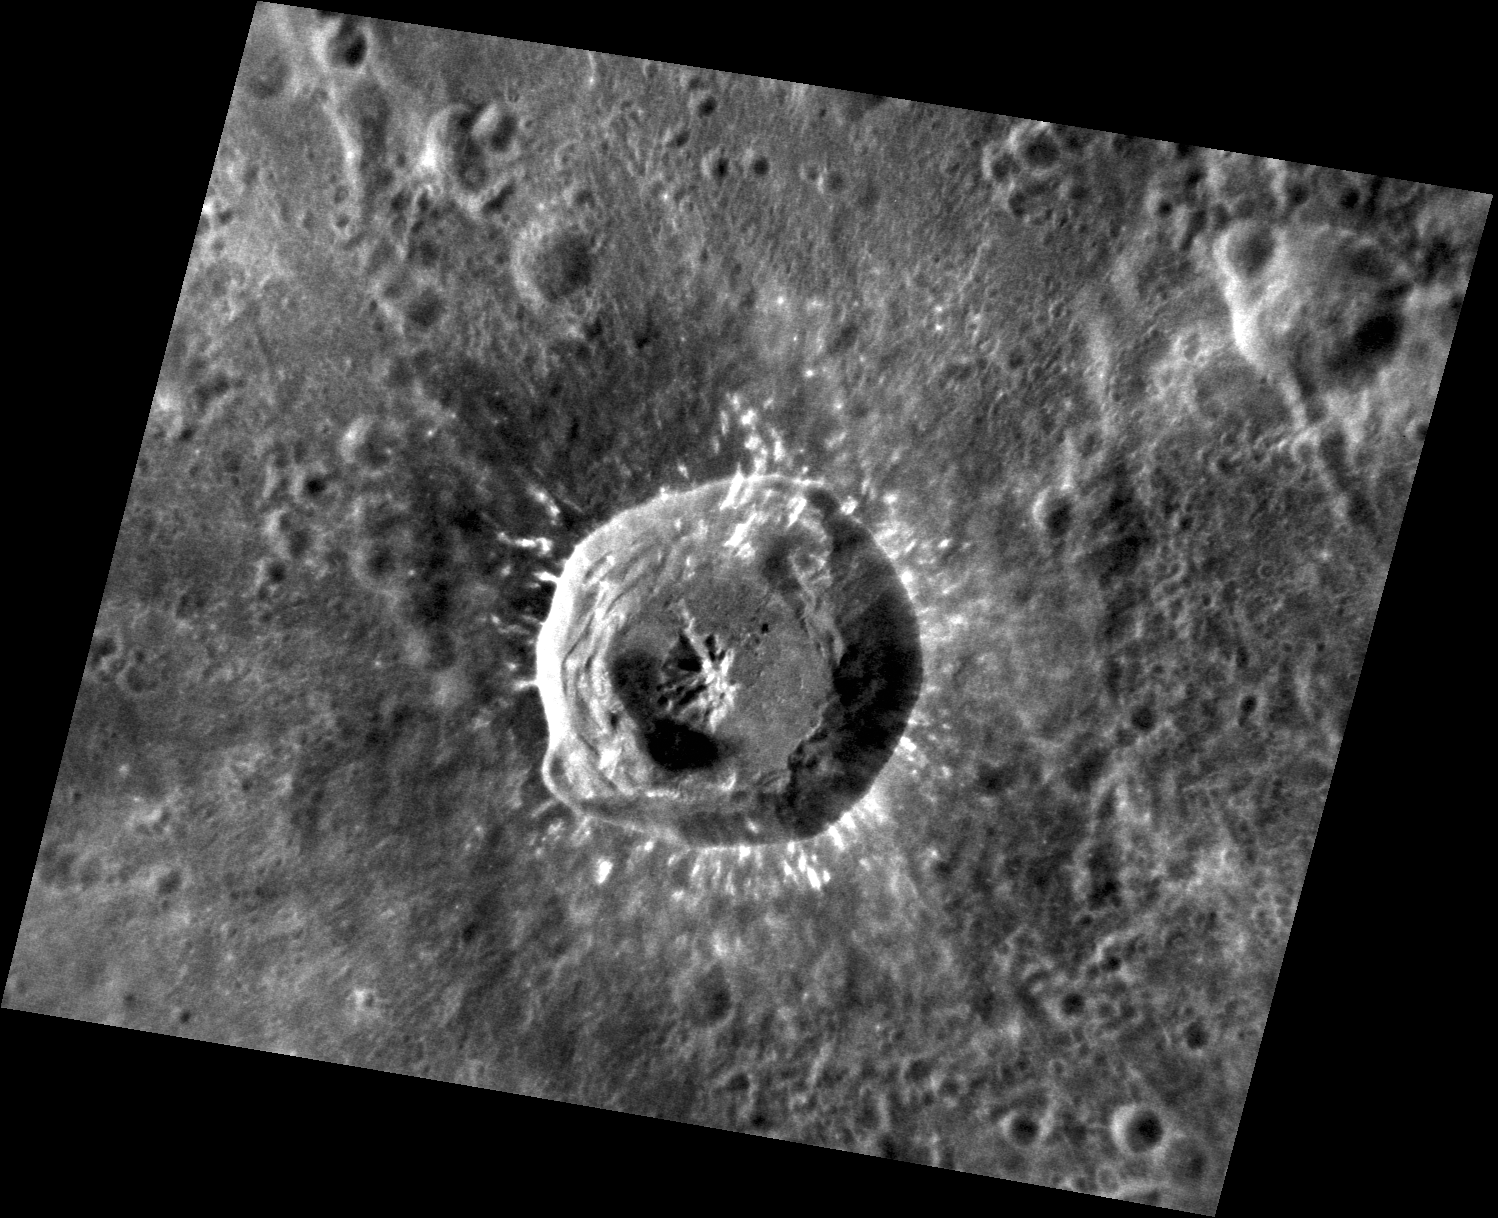

Xiao Zhao Close Up

Xiao Zhao is a crater known for its prominent rays in Mercury’s northern hemisphere. This image shows Xiao Zhao’s central peak, smooth floor, and terraced walls. Ejecta near and around the crater’s rim shows isolated patches of bright material excavated during the impact event.

This image was acquired as a high-resolution targeted observation. Targeted observations are images of a small area on Mercury’s surface at resolutions much higher than the 200-meter/pixel morphology base map. It is not possible to cover all of Mercury’s surface at this high resolution, but typically several areas of high scientific interest are imaged in this mode each week.

Date acquired: June 26, 2012
Image Mission Elapsed Time (MET): 249181004
Image ID: 2086439
Instrument: Narrow Angle Camera (NAC) of the Mercury Dual Imaging System (MDIS)
Center Latitude: 10.65°
Center Longitude: 123.8° E
Resolution: 62 meters/pixel
Scale: Xiao Zhao is 24 km (15 miles) in diameter.
Incidence Angle: 20.6°
Emission Angle: 34.9°
Phase Angle: 53.3°

The MESSENGER spacecraft is the first ever to orbit the planet Mercury, and the spacecraft’s seven scientific instruments and radio science investigation are unraveling the history and evolution of the Solar System’s innermost planet. Visit the Why Mercury? section of this website to learn more about the key science questions that the MESSENGER mission is addressing. During the one-year primary mission, MDIS acquired 88,746 images and extensive other data sets. MESSENGER is now in a year-long extended mission, during which plans call for the acquisition of more than 80,000 additional images to support MESSENGER’s science goals.

These images are from MESSENGER, a NASA Discovery mission to conduct the first orbital study of the innermost planet, Mercury. For information regarding the use of images, see the MESSENGER image use policy.

Credit: NASA/Johns Hopkins University Applied Physics Laboratory/Carnegie Institution of Washington